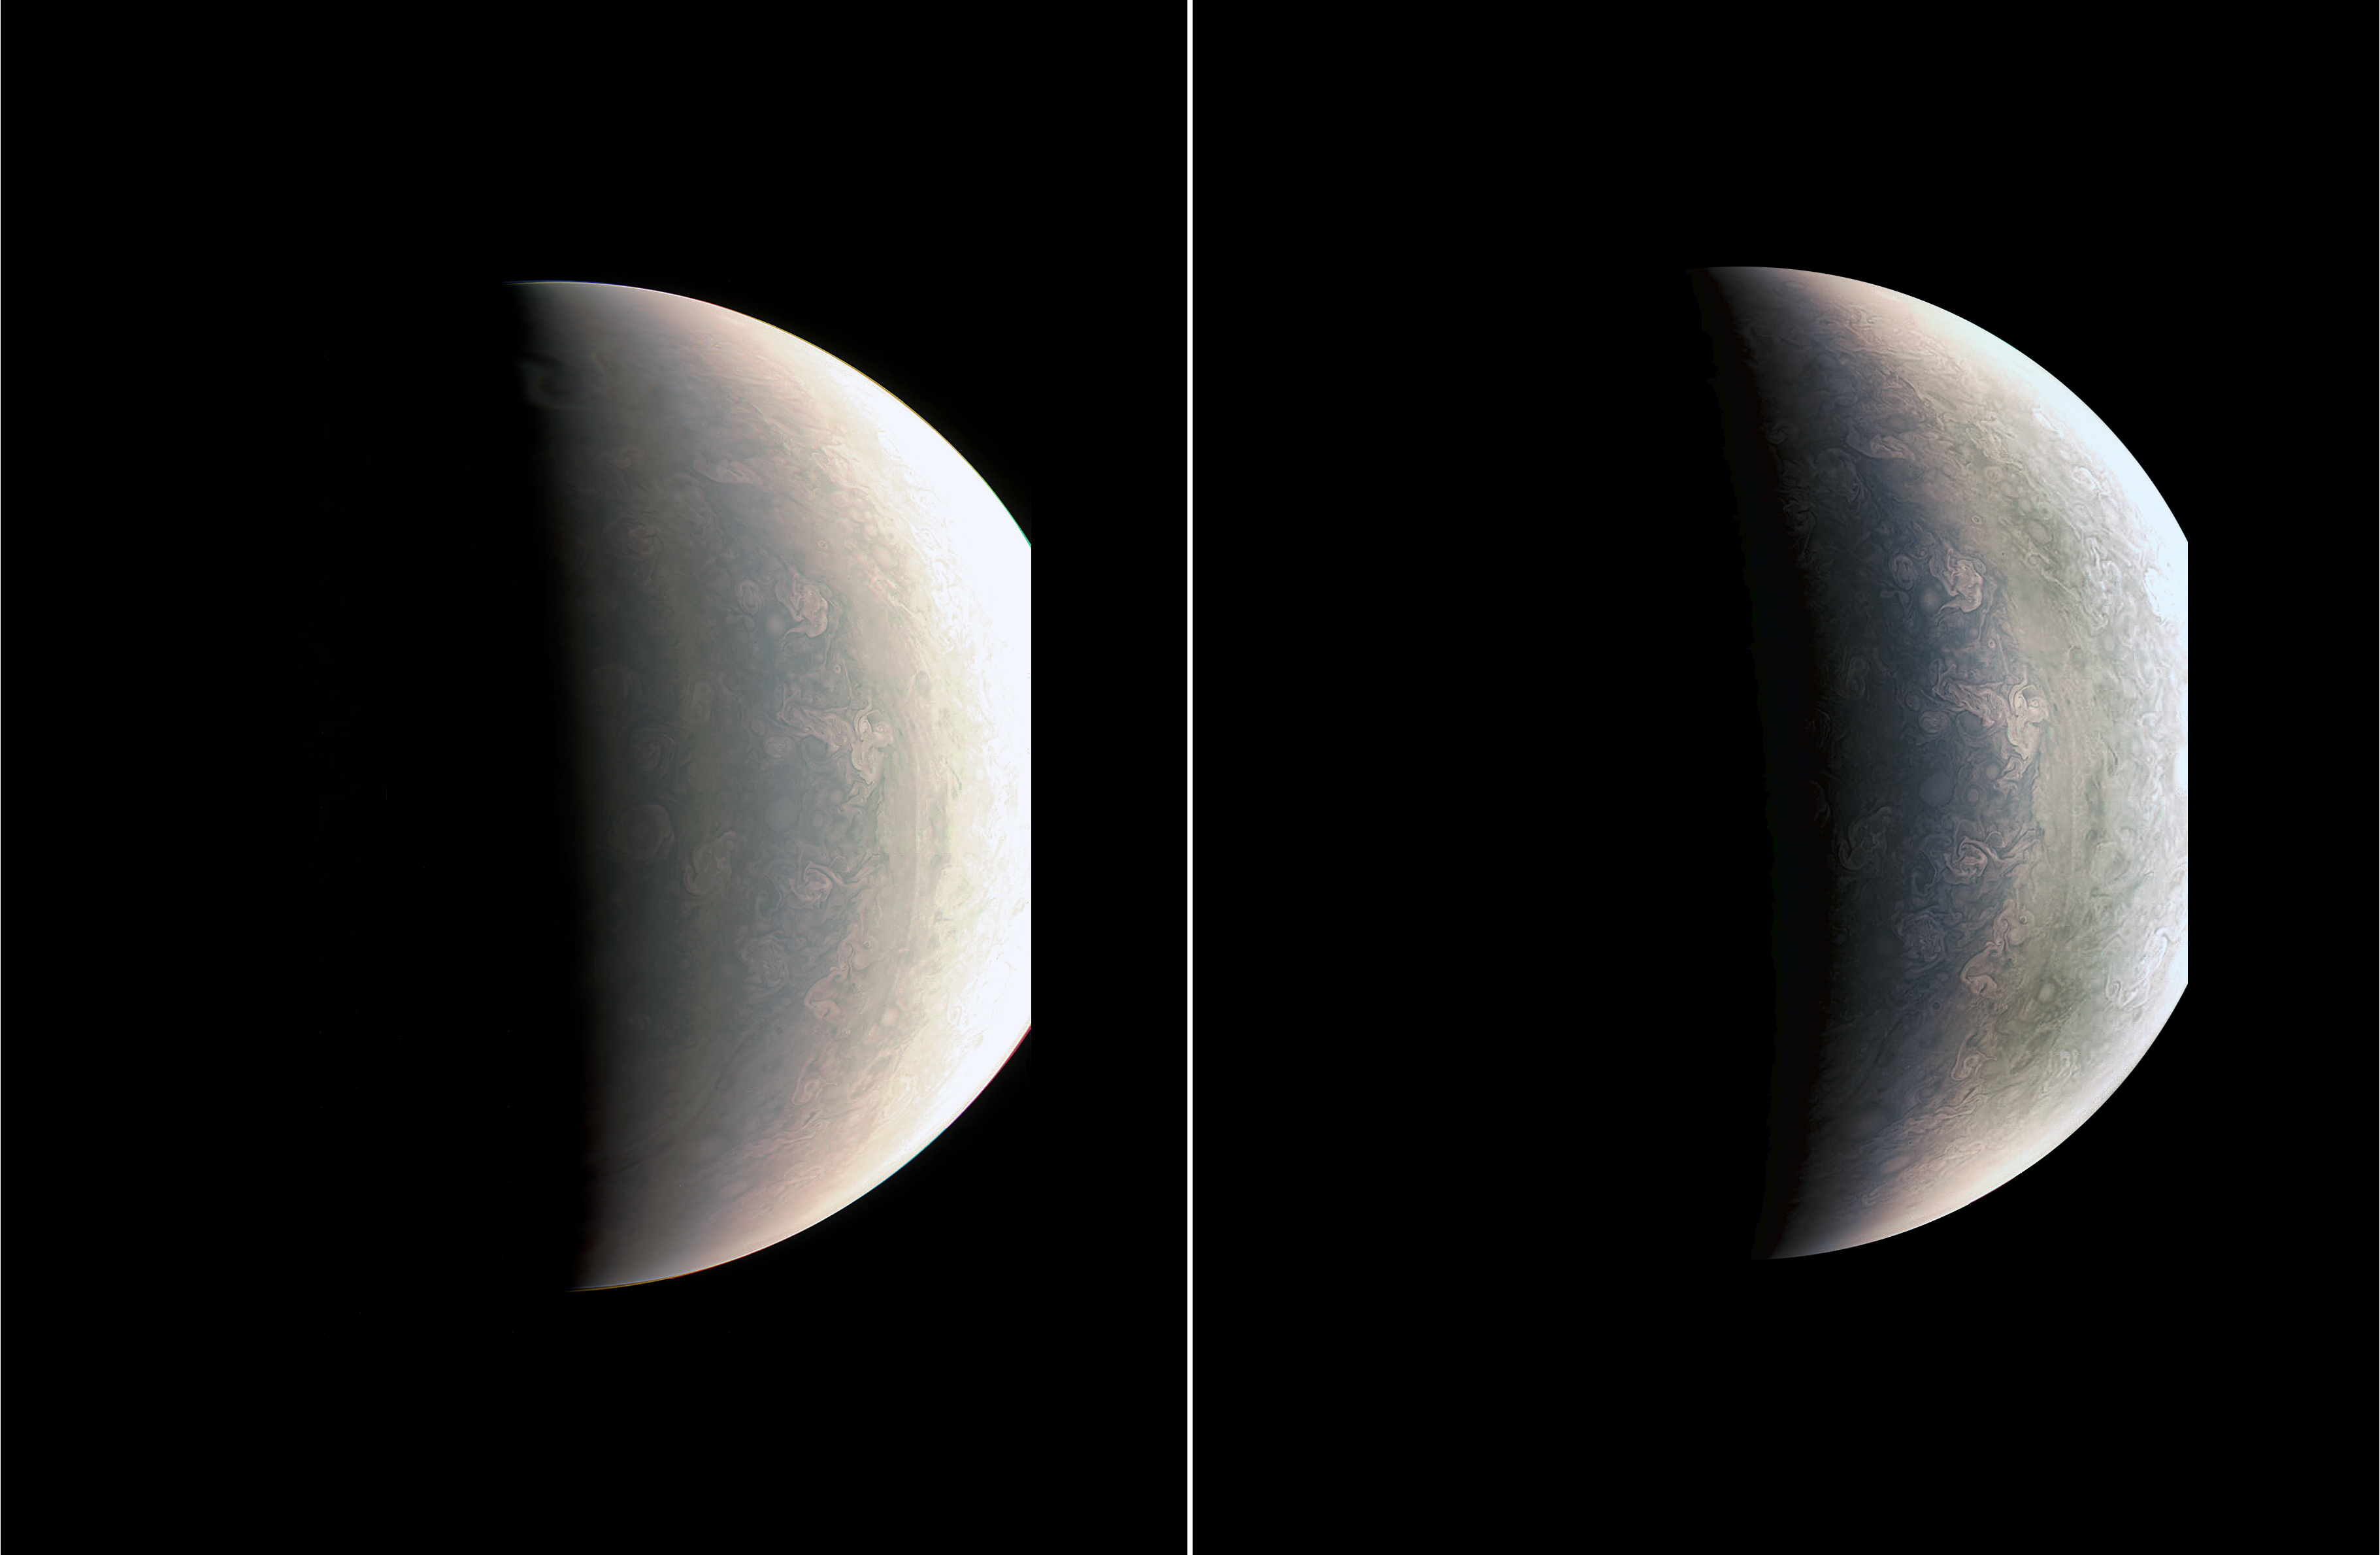

Close-Up Views of Jupiter’s North Pole

Storm systems and weather activity unlike anything encountered in the solar system are on view in these color images of Jupiter’s north polar region from NASA’s Juno spacecraft.

Two versions of the image have been contrast-enhanced differently to bring out detail near the dark terminator and near the bright limb.

The JunoCam instrument took the images to create this color view on August 27, when the spacecraft was about 48,000 miles (78,000 kilometers) above the polar cloud tops.

A wavy boundary is visible halfway between the grayish region at left (closer to the pole and the nightside shadow) and the lighter-colored area on the right. The wavy appearance of the boundary represents a Rossby wave — a north-south meandering of a predominantly east-west flow in an atmospheric jet. This may be caused by a difference in temperature between air to the north and south of this boundary, as is often the case with such waves in Earth’s atmosphere.

The polar region is filled with a variety of discrete atmospheric features. Some of these are ovals, but the larger and brighter features have a “pinwheel” shape reminiscent of the shape of terrestrial hurricanes. Tracking the motion and evolution of these features across multiple orbits will provide clues about the dynamics of the Jovian atmosphere.

This image also provides the first example of cloud shadowing on Jupiter: near the top of the image, a high cloud feature is seen past the normal boundary between day and night, illuminated above the cloud deck below.

While subtle color differences are visible in the image, some of these are likely the result of scattered light within the JunoCam optics. Work is ongoing to characterize these effects.

NASA’s Jet Propulsion Laboratory, Pasadena, California, manages the Juno mission for the principal investigator, Scott Bolton, of Southwest Research Institute in San Antonio. The Juno mission is part of the New Frontiers Program managed at NASA’s Marshall Space Flight Center in Huntsville, Alabama. Lockheed Martin Space Systems, Denver, built the spacecraft. JPL is a division of Caltech in Pasadena.

Credit: NASA/JPL-Caltech/SwRI/MSSS